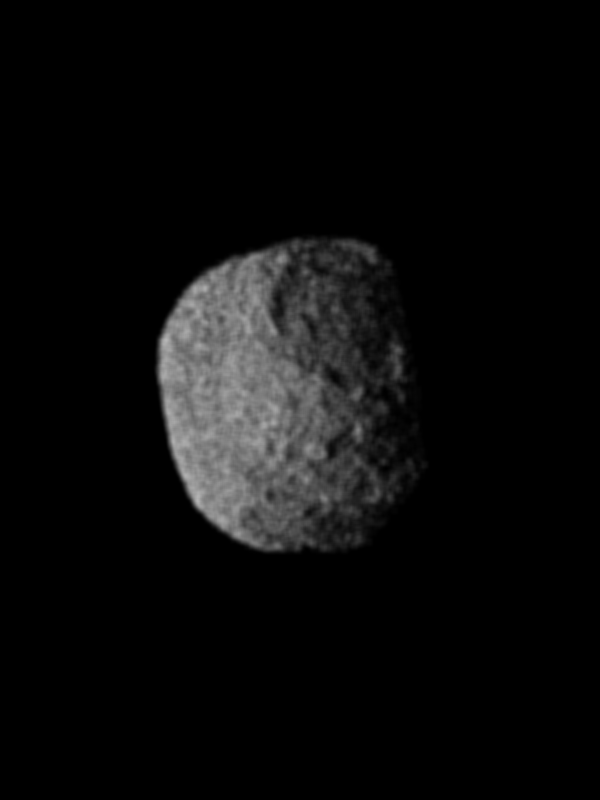

1989N1 Surface Detail

This image of Neptune’s satellite 1989N1 was obtained on Aug. 25, 1989 from a range of 146,000 kilometers (91,000 miles). The resolution is about 2.7 kilometers (1.7 miles) per line pair. The satellite, seen here about half illuminated, has an average radius of some 200 kilometers (120 miles). It is dark (albedo 6 percent) and spectrally grey. Hints of crater-like forms and groove-like lineations can be discerned. The apparent graininess of the image is caused by the short exposure necessary to avoid significant smear. The Voyager Mission is conducted by JPL for NASA’s Office of Space Science and Applications.

Credit: NASA/JPL